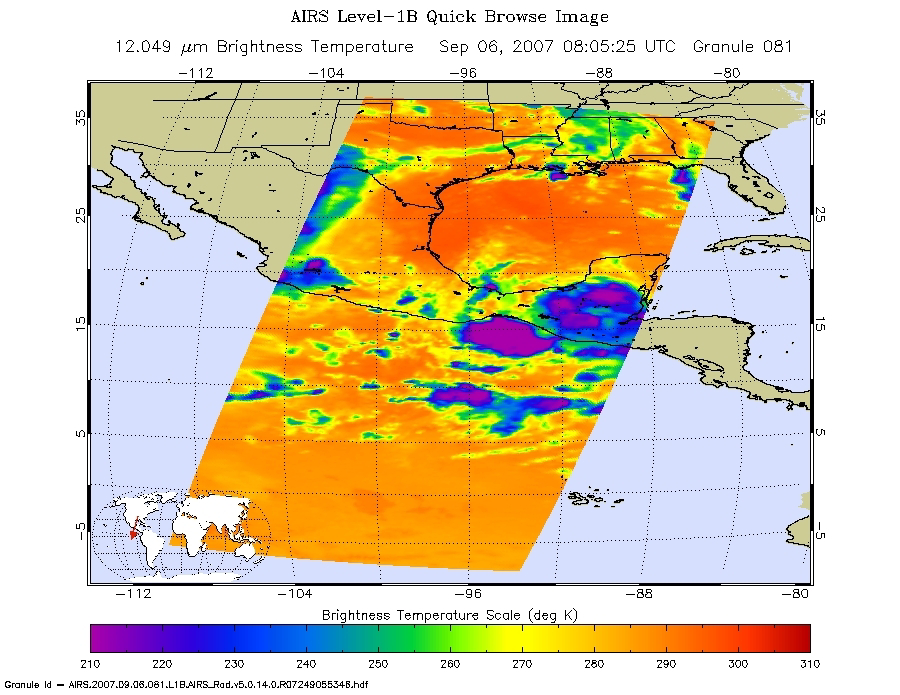

Hurricane Felix

Microwave Image

These infrared and microwave images were created with data retrieved by the Atmospheric Infrared Sounder (AIRS) on NASA’s Aqua satellite, and show the remnants of the former Hurricane Felix over Central America.

Infrared Images
Because infrared radiation does not penetrate through clouds, AIRS infrared images show either the temperature of the cloud tops or the surface of the Earth in cloud-free regions. The lowest temperatures (in purple) are associated with high, cold cloud tops that make up the top of the storm. In cloud-free areas the AIRS instrument will receive the infrared radiation from the surface of the Earth, resulting in the warmest temperatures (orange/red).

Microwave Images
In the AIRS microwave imagery, deep blue areas in storms show where the most precipitation occurs, or where ice crystals are present in the convective cloud tops. Outside of these storm regions, deep blue areas may also occur over the sea surface due to its low radiation emissivity. On the other hand, land appears much warmer due to its high radiation emissivity.

Microwave radiation from Earth’s surface and lower atmosphere penetrates most clouds to a greater or lesser extent depending upon their water vapor, liquid water and ice content. Precipitation, and ice crystals found at the cloud tops where strong convection is taking place, act as barriers to microwave radiation. Because of this barrier effect, the AIRS microwave sensor detects only the radiation arising at or above their location in the atmospheric column. Where these barriers are not present, the microwave sensor detects radiation arising throughout the air column and down to the surface. Liquid surfaces (oceans, lakes and rivers) have “low emissivity” (the signal isn’t as strong) and their radiation brightness temperature is therefore low. Thus the ocean also appears “low temperature” in the AIRS microwave images and is assigned the color blue. Therefore deep blue areas in storms show where the most precipitation occurs, or where ice crystals are present in the convective cloud tops. Outside of these storm regions, deep blue areas may also occur over the sea surface due to its low radiation emissivity. Land appears much warmer due to its high radiation emissivity.

Visible/Near-Infrared Images
The AIRS instrument suite contains a sensor that captures radiation in four bands of the visible/near-infrared portion of the electromagetic spectrum. Data from three of these bands are combined to create “visible” images similar to a snapshot taken with your camera.

About AIRS
The Atmospheric Infrared Sounder, AIRS, in conjunction with the Advanced Microwave Sounding Unit, AMSU, senses emitted infrared and microwave radiation from Earth to provide a three-dimensional look at Earth’s weather and climate. Working in tandem, the two instruments make simultaneous observations all the way down to Earth’s surface, even in the presence of heavy clouds. With more than 2,000 channels sensing different regions of the atmosphere, the system creates a global, three-dimensional map of atmospheric temperature and humidity, cloud amounts and heights, greenhouse gas concentrations, and many other atmospheric phenomena. Launched into Earth orbit in 2002, the AIRS and AMSU instruments fly onboard NASA’s Aqua spacecraft and are managed by NASA’s Jet Propulsion Laboratory in Pasadena, Calif., under contract to NASA. JPL is a division of the California Institute of Technology in Pasadena.

Credit: NASA/JPL